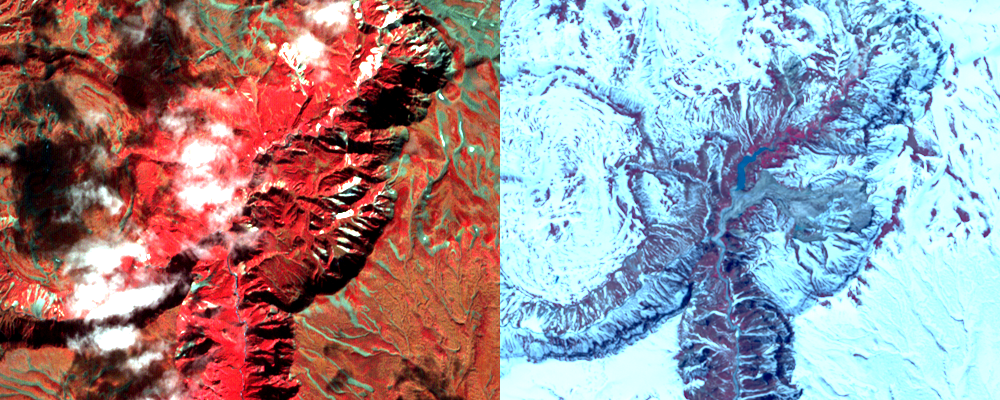

Geyser Valley on the Kamchatka Peninsula

On June 2, a devastating mudslide in the world-renowned Geyser Valley on the Kamchatka Peninsula virtually obliterated the natural wonder, forcing the emergency evacuation of visitors and national park personnel. The site, which is the Kamchatka Peninsula’s main tourist attraction, consists of some 200 thermal pools created by the area’s intense volcanic activity, including about 90 geysers covering an area of four square kilometers (2.5 square miles). It is one of only five sites in the world where the impressive eruptions of steam and boiling-hot water can be found. According to witnesses, a powerful mudslide 1.5 kilometers (one mile) long and 200 meters (600 feet) wide buried more than two-thirds of the valley beneath tens of meters of snow, dirt, trees and boulders (right image), and created a temporary lake submerging more geysers.

With its 14 spectral bands from the visible to the thermal infrared wavelength region, and its high spatial resolution of 15 to 90 meters (about 50 to 300 feet), ASTER images Earth to map and monitor the changing surface of our planet.

ASTER is one of five Earth-observing instruments launched December 18, 1999, on NASA’s Terra spacecraft. The instrument was built by Japan’s Ministry of Economy, Trade and Industry. A joint U.S./Japan science team is responsible for validation and calibration of the instrument and the data products.

The broad spectral coverage and high spectral resolution of ASTER provides scientists in numerous disciplines with critical information for surface mapping, and monitoring of dynamic conditions and temporal change. Example applications are: monitoring glacial advances and retreats; monitoring potentially active volcanoes; identifying crop stress; determining cloud morphology and physical properties; wetlands evaluation; thermal pollution monitoring; coral reef degradation; surface temperature mapping of soils and geology; and measuring surface heat balance.

The U.S. science team is located at NASA’s Jet Propulsion Laboratory, Pasadena, Calif. The Terra mission is part of NASA’s Science Mission Directorate.

Size: 6 by 7.5 kilometers (3.7 by 4.6 miles)
Location: 54.5 degrees North latitude, 160.1 degrees East longitude
Orientation: North at top
Image Data: ASTER Bands 3, 2, and 1
Original Data Resolution: ASTER 15 meters (49.2 feet)
Date Acquired: September 27, 2005 and June 11, 2007.

Credit: NASA/GSFC/METI/ERSDAC/JAROS, and U.S./Japan ASTER Science Team